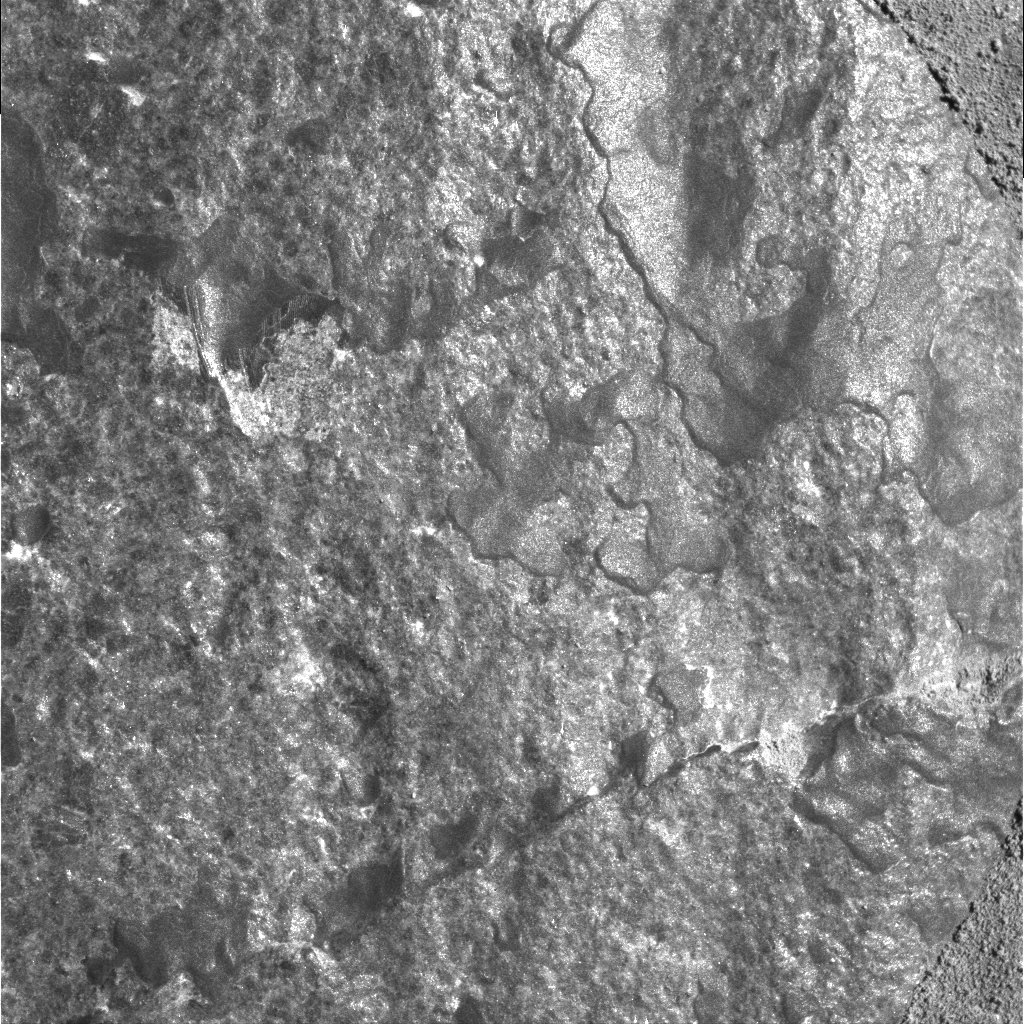

Smooth Side of ‘Route 66’

This image was taken by the microscopic imager onboard NASA’s Mars Exploration Rover Spirit on sol 99 (April 13, 2004). It is a close-up look at a portion of the rock called “Route 66,” which was brushed by the rover’s rock abrasion tool.

This image intrigues scientists because it looks very different from the microscopic images taken of other brushed rocks at the Gusev Crater location. The surface of Route 66 is very shiny and specularly reflective, which may indicate a glassy surface, or perhaps a very smooth, discontinuous coating. The unique coating appears mottled and may be multi-layered.

Other interesting features in this brushed area of Route 66 are the very thin, arc-shaped lines that are visible in the upper left quadrant of the image. An initial hypothesis suggests that these arcs may have been caused by the rock abrasion tool when the instrument made its initial contact with the surface.

Scientists will use the combined data from the rover’s Moessbauer spectrometer and alpha particle X-ray spectrometer along with color versions of this image to try to reach stronger conclusions about what they are seeing and what processes caused the features.

Credit: NASA/JPL/Cornell